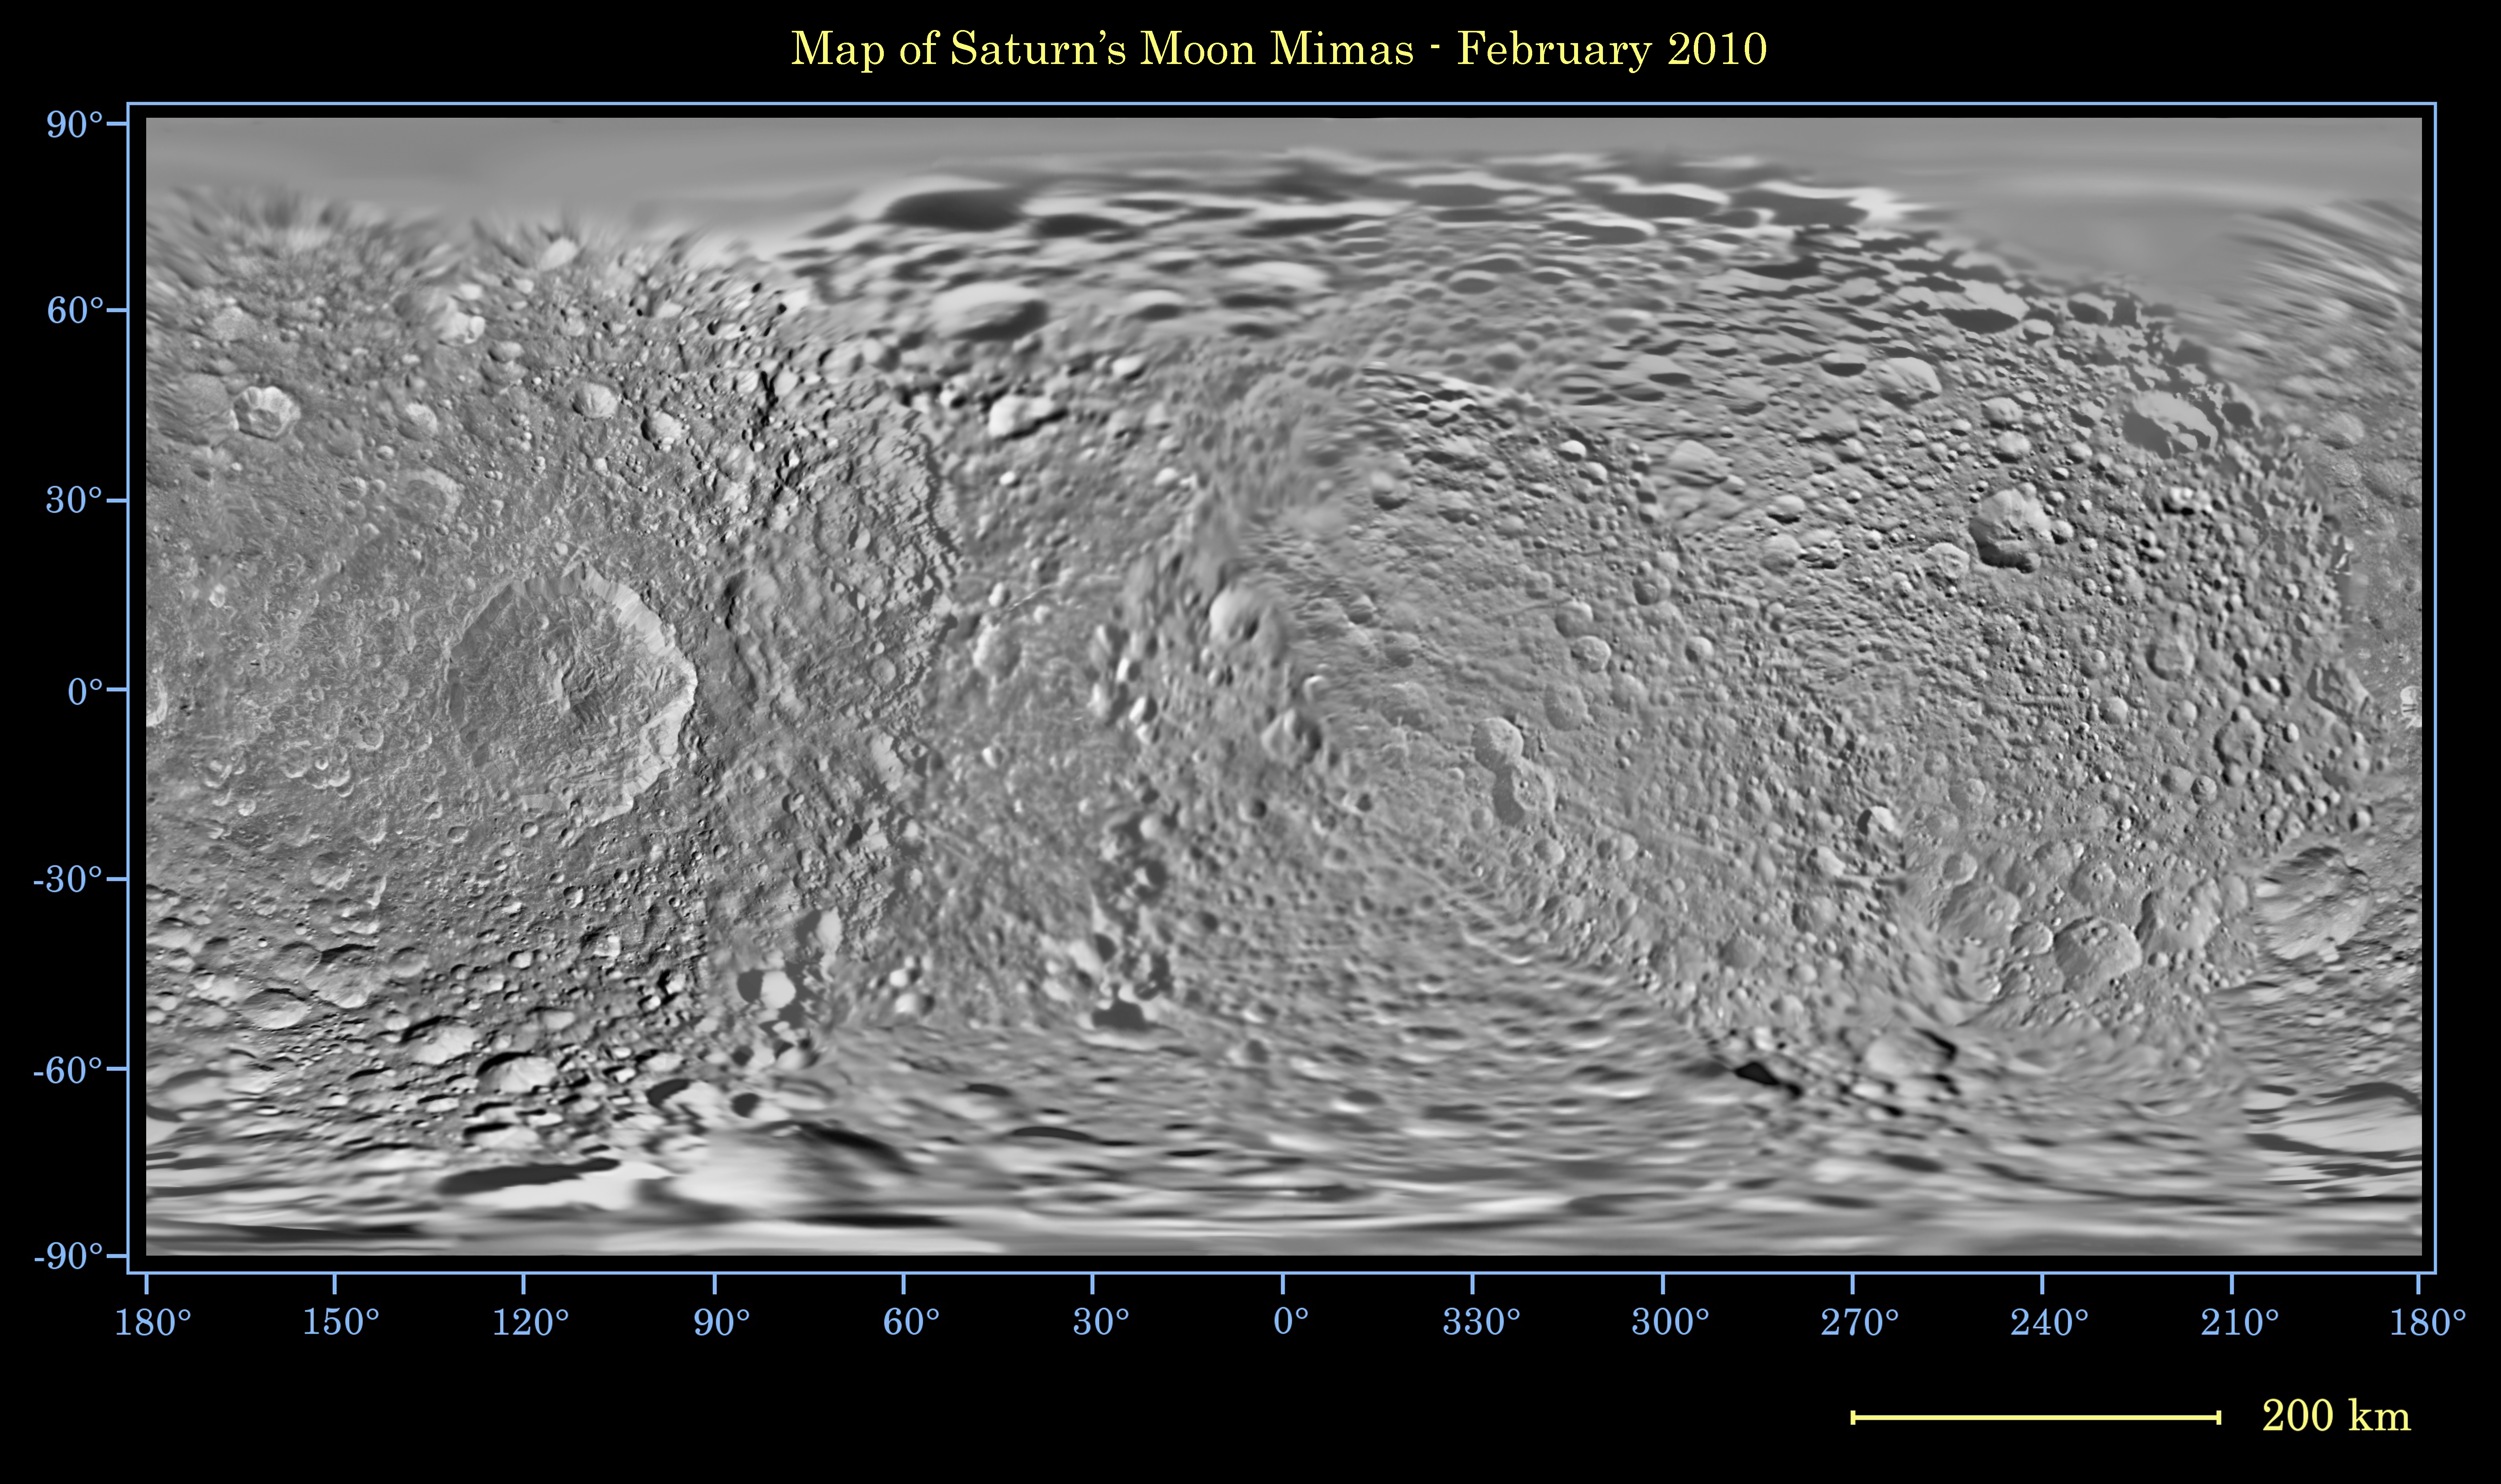

Map of Mimas – February 2010

Non-annotated Image

This global map of Saturn’s moon Mimas was created using images taken during Cassini spacecraft flybys, with Voyager images filling in the gaps in Cassini’s coverage.

The moon’s large, distinguishing crater, Herschel, is seen on the map at left.

The map is an equidistant (simple cylindrical) projection and has a scale of 216 meters (710 feet) per pixel at the equator. The mean radius of Mimas used for projection of this map is 198.2 kilometers (123.2 miles). The resolution of the map is 16 pixels per degree. This mosaic map is an update to the version released in June 2008 (see PIA11118).

The Cassini-Huygens mission is a cooperative project of NASA, the European Space Agency and the Italian Space Agency. JPL manages the mission for the Science Mission Directorate at NASA Headquarters in Washington. The Cassini orbiter and its two onboard cameras were designed, developed and assembled at JPL. The imaging team is based at the Space Science Institute, Boulder, Colo.

Credit: NASA/JPL/Space Science Institute